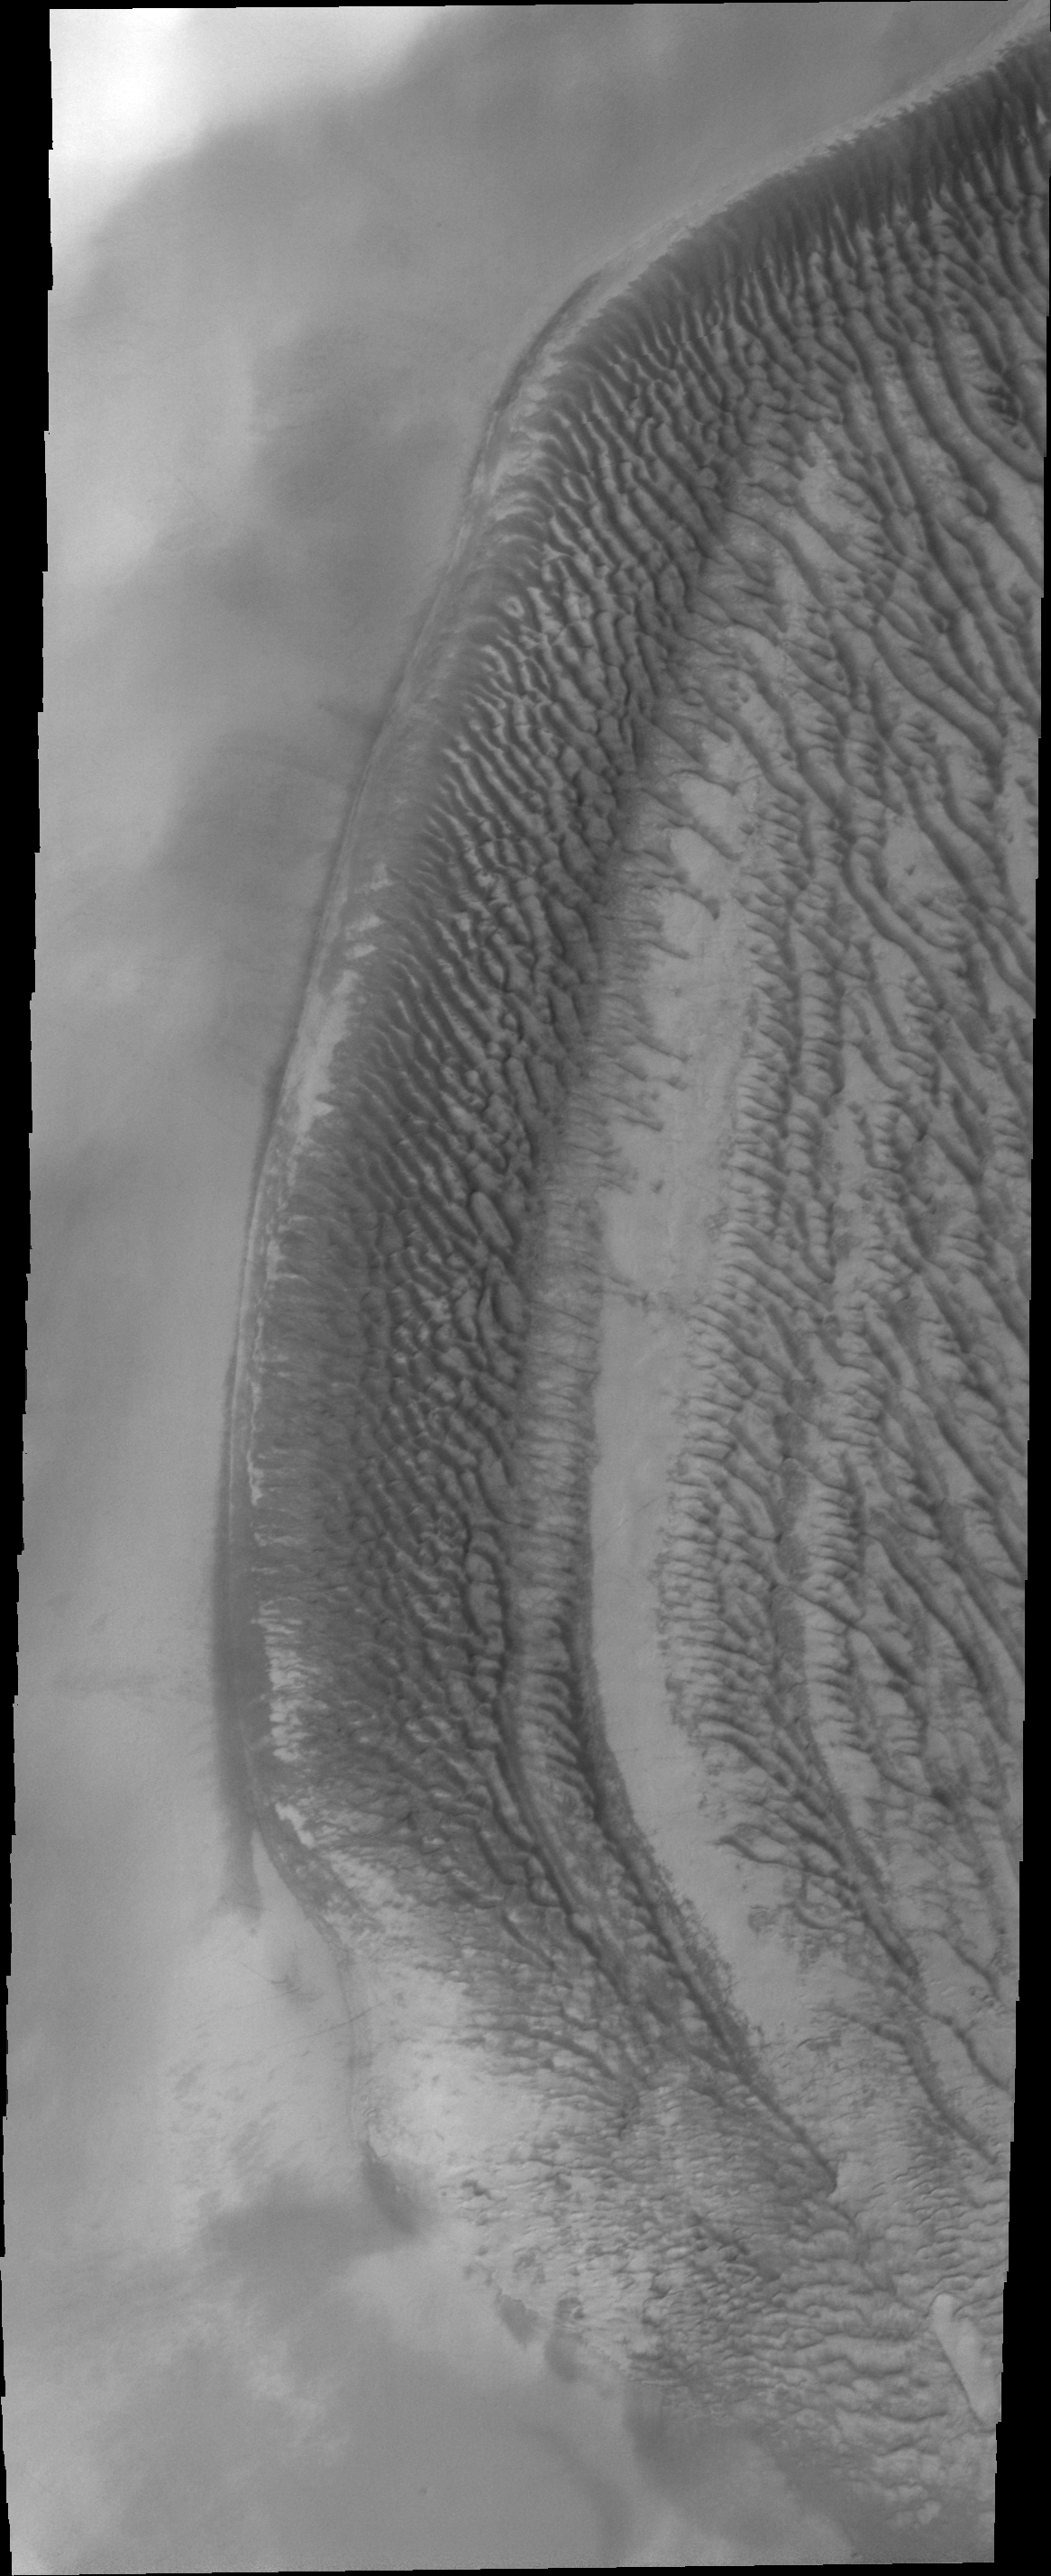

Richardson Crater

This VIS image of Richardson Crater was collected at the same time as yesterday’s IR image. While the dunes appeared uniform in temperature in the IR, they are varied in appearance in the visible wavelengths. The sand is darker than the surrounding and covering dust.

Image information: VIS instrument. Latitude -72.2N, Longitude 178.5E. 20 meter/pixel resolution.

Please see the THEMIS Data Citation Note for details on crediting THEMIS images.

Note: this THEMIS visual image has not been radiometrically nor geometrically calibrated for this preliminary release. An empirical correction has been performed to remove instrumental effects. A linear shift has been applied in the cross-track and down-track direction to approximate spacecraft and planetary motion. Fully calibrated and geometrically projected images will be released through the Planetary Data System in accordance with Project policies at a later time.

NASA’s Jet Propulsion Laboratory manages the 2001 Mars Odyssey mission for NASA’s Office of Space Science, Washington, D.C. The Thermal Emission Imaging System (THEMIS) was developed by Arizona State University, Tempe, in collaboration with Raytheon Santa Barbara Remote Sensing. The THEMIS investigation is led by Dr. Philip Christensen at Arizona State University. Lockheed Martin Astronautics, Denver, is the prime contractor for the Odyssey project, and developed and built the orbiter. Mission operations are conducted jointly from Lockheed Martin and from JPL, a division of the California Institute of Technology in Pasadena.

Credit: NASA/JPL/ASU